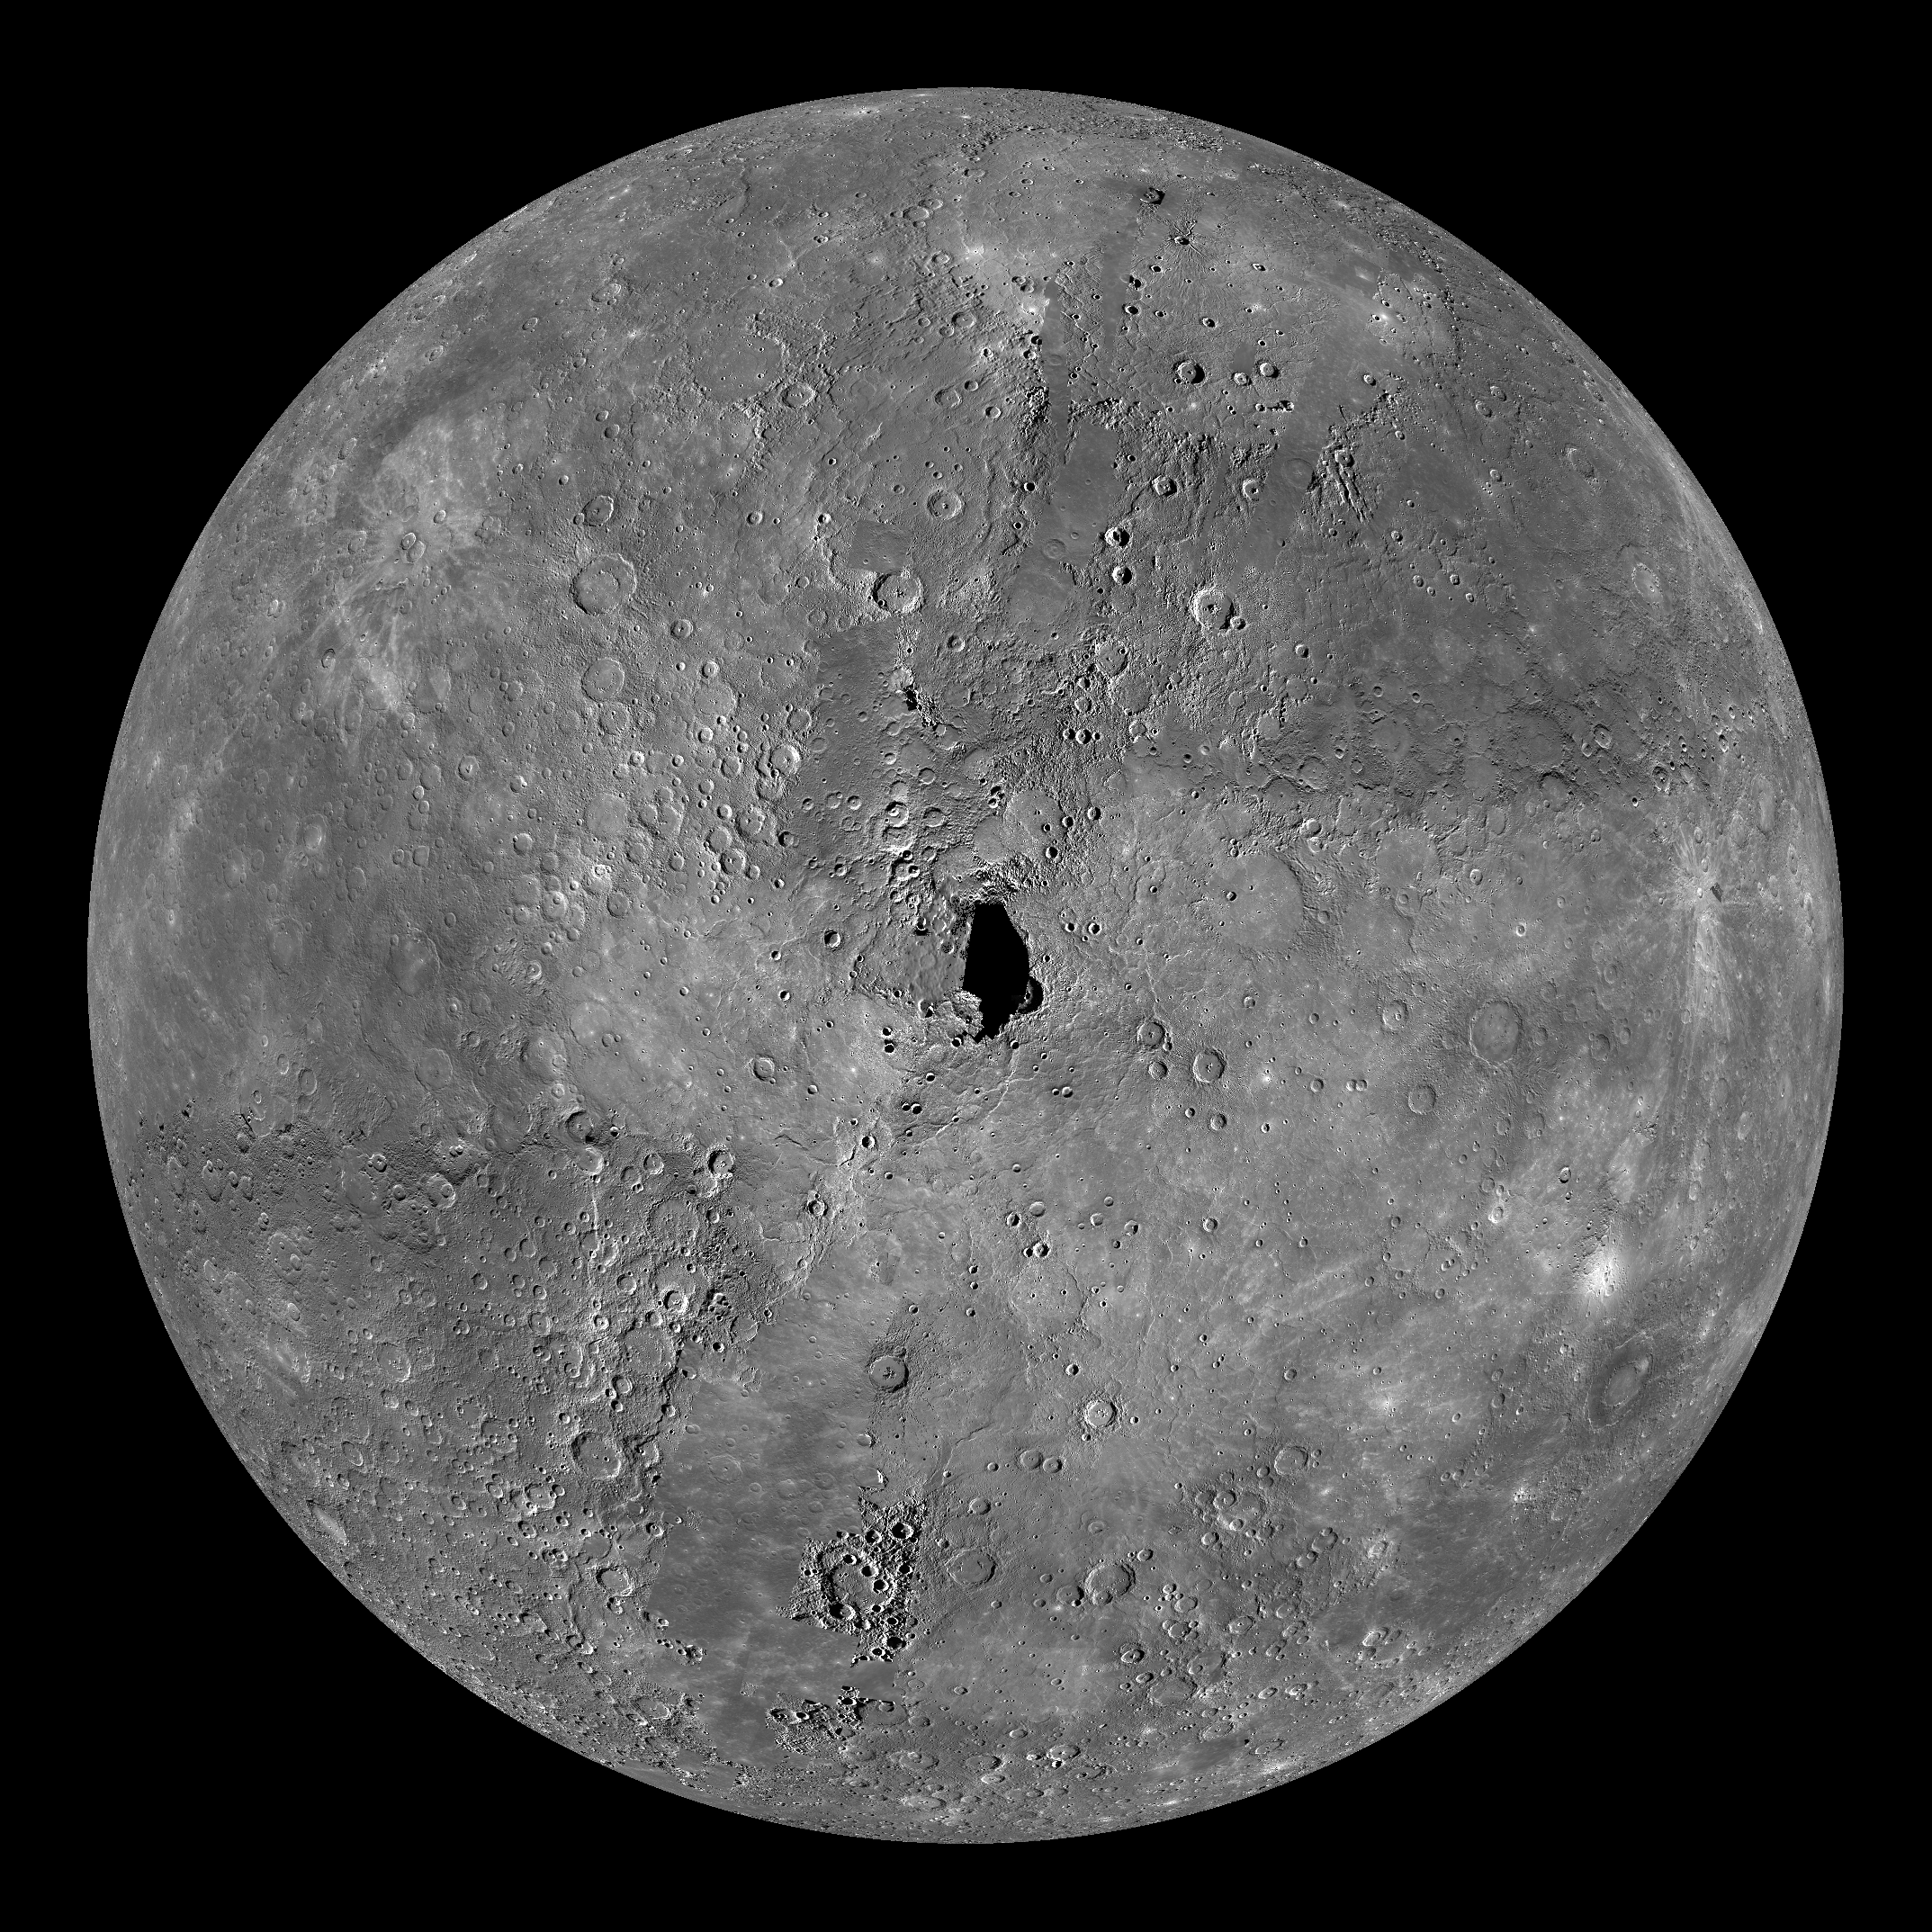

Mercury Globe: North Pole

The above image shows an orthographic projection of this global mosaic centered on Mercury’s north pole. 0° longitude is down in this image. The black area at the center of this view represents the only remaining image coverage gap of Mercury when using both Mariner 10 and MESSENGER data. The north polar region of Mercury includes a vast area of smooth plains. Hokusai crater is visible just down from center, although its tremendous rays are not prominent under these lighting conditions.

The MESSENGER spacecraft is the first ever to orbit the planet Mercury, and the spacecraft’s seven scientific instruments and radio science investigation are unraveling the history and evolution of the Solar System’s innermost planet. Visit the Why Mercury? section of this website to learn more about the key science questions that the MESSENGER mission is addressing. During the one-year primary mission, MDIS is scheduled to acquire more than 75,000 images in support of MESSENGER’s science goals.

Instrument: Narrow Angle Camera (NAC) and Wide Angle Camera (WAC) of the Mercury Dual Imaging System (MDIS)
Resolution: 2.5 km/pixel
Scale: Mercury’s diameter is 4880 kilometers (3030 miles)
Map Projection: orthographic
Center Latitude: 90°

These images are from MESSENGER, a NASA Discovery mission to conduct the first orbital study of the innermost planet, Mercury. For information regarding the use of images, see the MESSENGER image use policy.

Credit: NASA/Johns Hopkins University Applied Physics Laboratory/Carnegie Institution of Washington